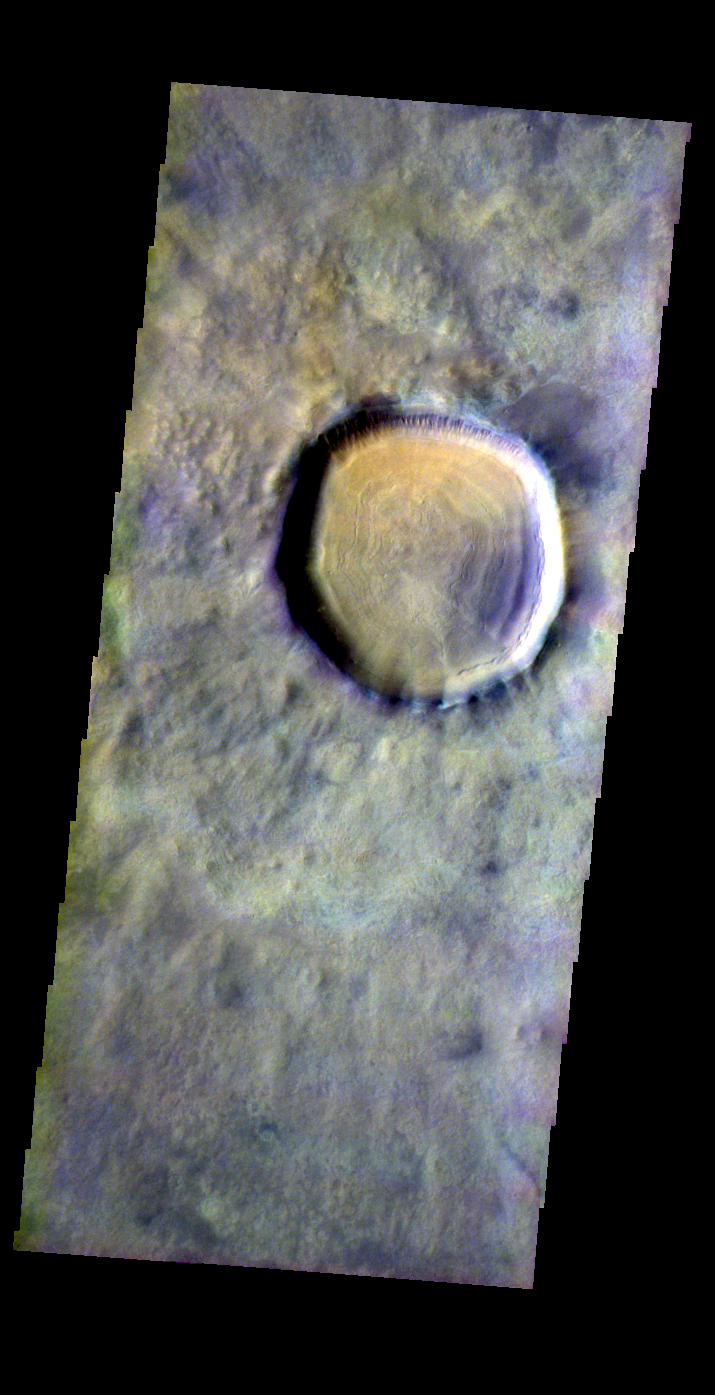

Acidalia Planitia Crater

Released 24 May 2004

This image of a crater in Acidalia Planitia was acquired Sept. 29, 2002, during northern spring.

The THEMIS VIS camera is capable of capturing color images of the martian surface using its five different color filters. In this mode of operation, the spatial resolution and coverage of the image must be reduced to accommodate the additional data volume produced from the use of multiple filters. To make a color image, three of the five filter images (each in grayscale) are selected. Each is contrast enhanced and then converted to a red, green, or blue intensity image. These three images are then combined to produce a full color, single image. Because the THEMIS color filters don’t span the full range of colors seen by the human eye, a color THEMIS image does not represent true color. Also, because each single-filter image is contrast enhanced before inclusion in the three-color image, the apparent color variation of the scene is exaggerated. Nevertheless, the color variation that does appear is representative of some change in color, however subtle, in the actual scene. Note that the long edges of THEMIS color images typically contain color artifacts that do not represent surface variation.

Image information: VIS instrument. Latitude 49.6, Longitude 325.3 East (34.7 West). 38 meter/pixel resolution.

Note: this THEMIS visual image has not been radiometrically nor geometrically calibrated for this preliminary release. An empirical correction has been performed to remove instrumental effects. A linear shift has been applied in the cross-track and down-track direction to approximate spacecraft and planetary motion. Fully calibrated and geometrically projected images will be released through the Planetary Data System in accordance with Project policies at a later time.

NASA’s Jet Propulsion Laboratory manages the 2001 Mars Odyssey mission for NASA’s Office of Space Science, Washington, D.C. The Thermal Emission Imaging System (THEMIS) was developed by Arizona State University, Tempe, in collaboration with Raytheon Santa Barbara Remote Sensing. The THEMIS investigation is led by Dr. Philip Christensen at Arizona State University. Lockheed Martin Astronautics, Denver, is the prime contractor for the Odyssey project, and developed and built the orbiter. Mission operations are conducted jointly from Lockheed Martin and from JPL, a division of the California Institute of Technology in Pasadena.

Credit: NASA/JPL/Arizona State University